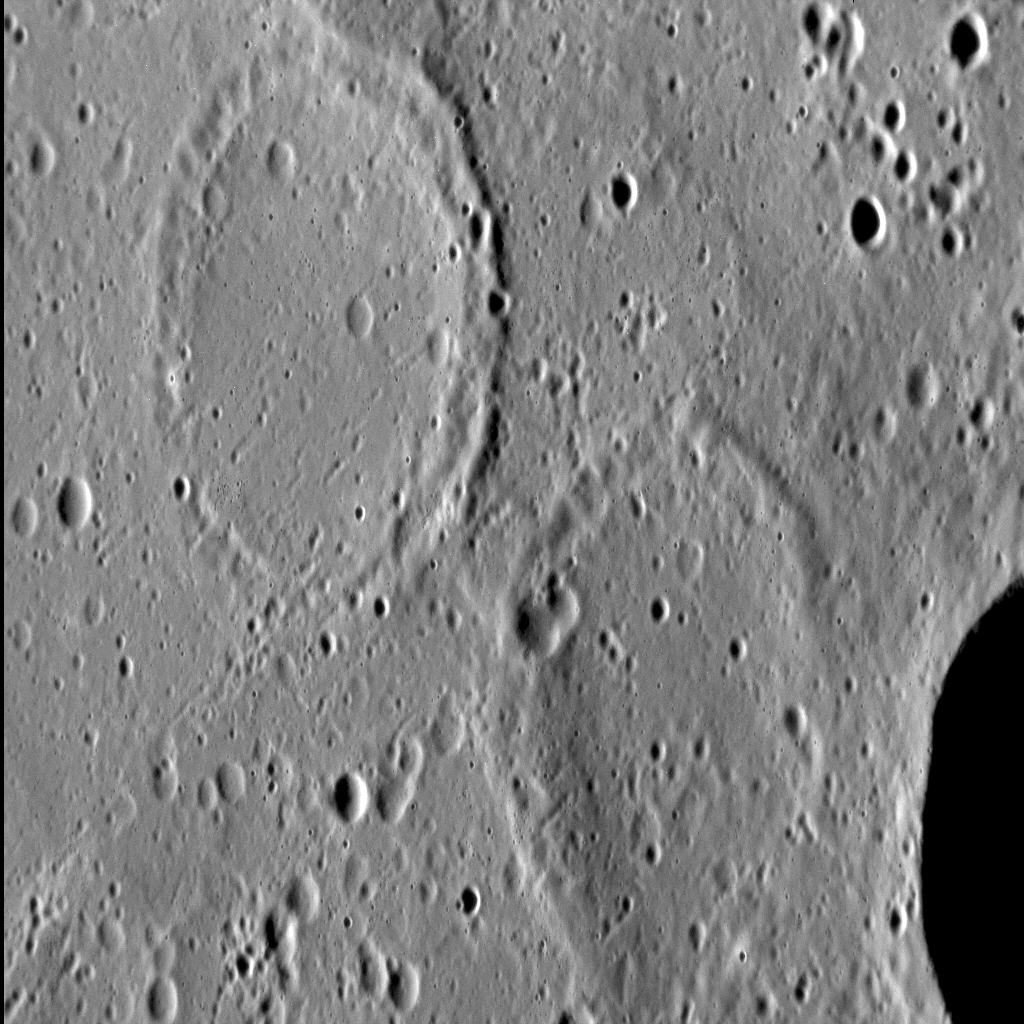

A Tale of Two Craters

Approximately 27% of Mercury’s surface is classified as “smooth plains,” the majority of which are interpreted to be volcanic in origin. One of the characteristics of volcanic resurfacing is the infilling by lava of pre-existing craters. In some cases, volcanism partially covers a crater, leaving the original rim visible. Often, however, lava will completely bury a crater, and only subsequent tectonic deformation (through the formation of wrinkle ridges) shows us the location of these buried — or ghost — craters.

This image was acquired as a high-resolution targeted observation. Targeted observations are images of a small area on Mercury’s surface at resolutions much higher than the 200-meter/pixel morphology base map. It is not possible to cover all of Mercury’s surface at this high resolution, but typically several areas of high scientific interest are imaged in this mode each week.

Date acquired: July 3, 2013
Image Mission Elapsed Time (MET): 15164506
Image ID: 4372034
Instrument: Narrow Angle Camera (NAC) of the Mercury Dual Imaging System (MDIS)
Center Latitude: 33.8°
Center Longitude: 3.5° E
Resolution: 31 meters/pixel
Scale: The top-left crater is approximately 18 km (11.2 mi.) in north-south diameter
Incidence Angle: 75.3°
Emission Angle: 53.9°
Phase Angle: 129.2°
North is down in this image.

The MESSENGER spacecraft is the first ever to orbit the planet Mercury, and the spacecraft’s seven scientific instruments and radio science investigation are unraveling the history and evolution of the Solar System’s innermost planet. MESSENGER acquired over 150,000 images and extensive other data sets. MESSENGER is capable of continuing orbital operations until early 2015.

For information regarding the use of images, see the MESSENGER image use policy.

Credit: NASA/Johns Hopkins University Applied Physics Laboratory/Carnegie Institution of Washington